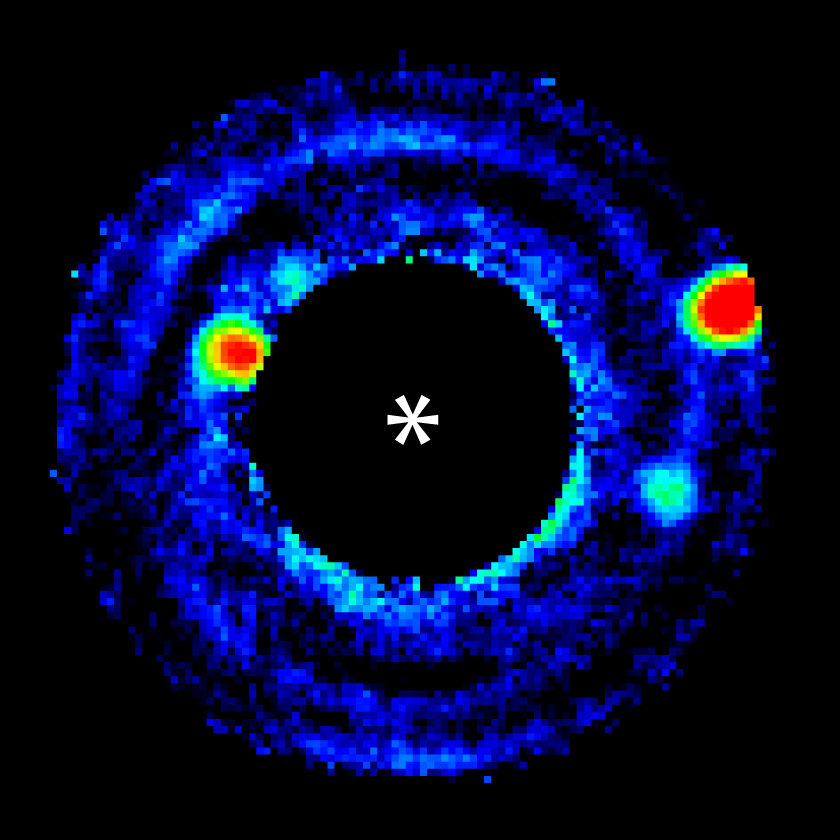

Simulating Planet-Hunting in a Lab

Three simulated planets — one as bright as Jupiter, one half as bright as Jupiter and one as faint as Earth — stand out plainly in this image created from a sequence of 480 images captured by the High Contrast Imaging Testbed at JPL. A roll-subtraction technique, borrowed from space astronomy, was used to distinguish planets from background light. The asterisk marks the location of the system’s simulated star.

Credit: NASA/JPL-Caltech